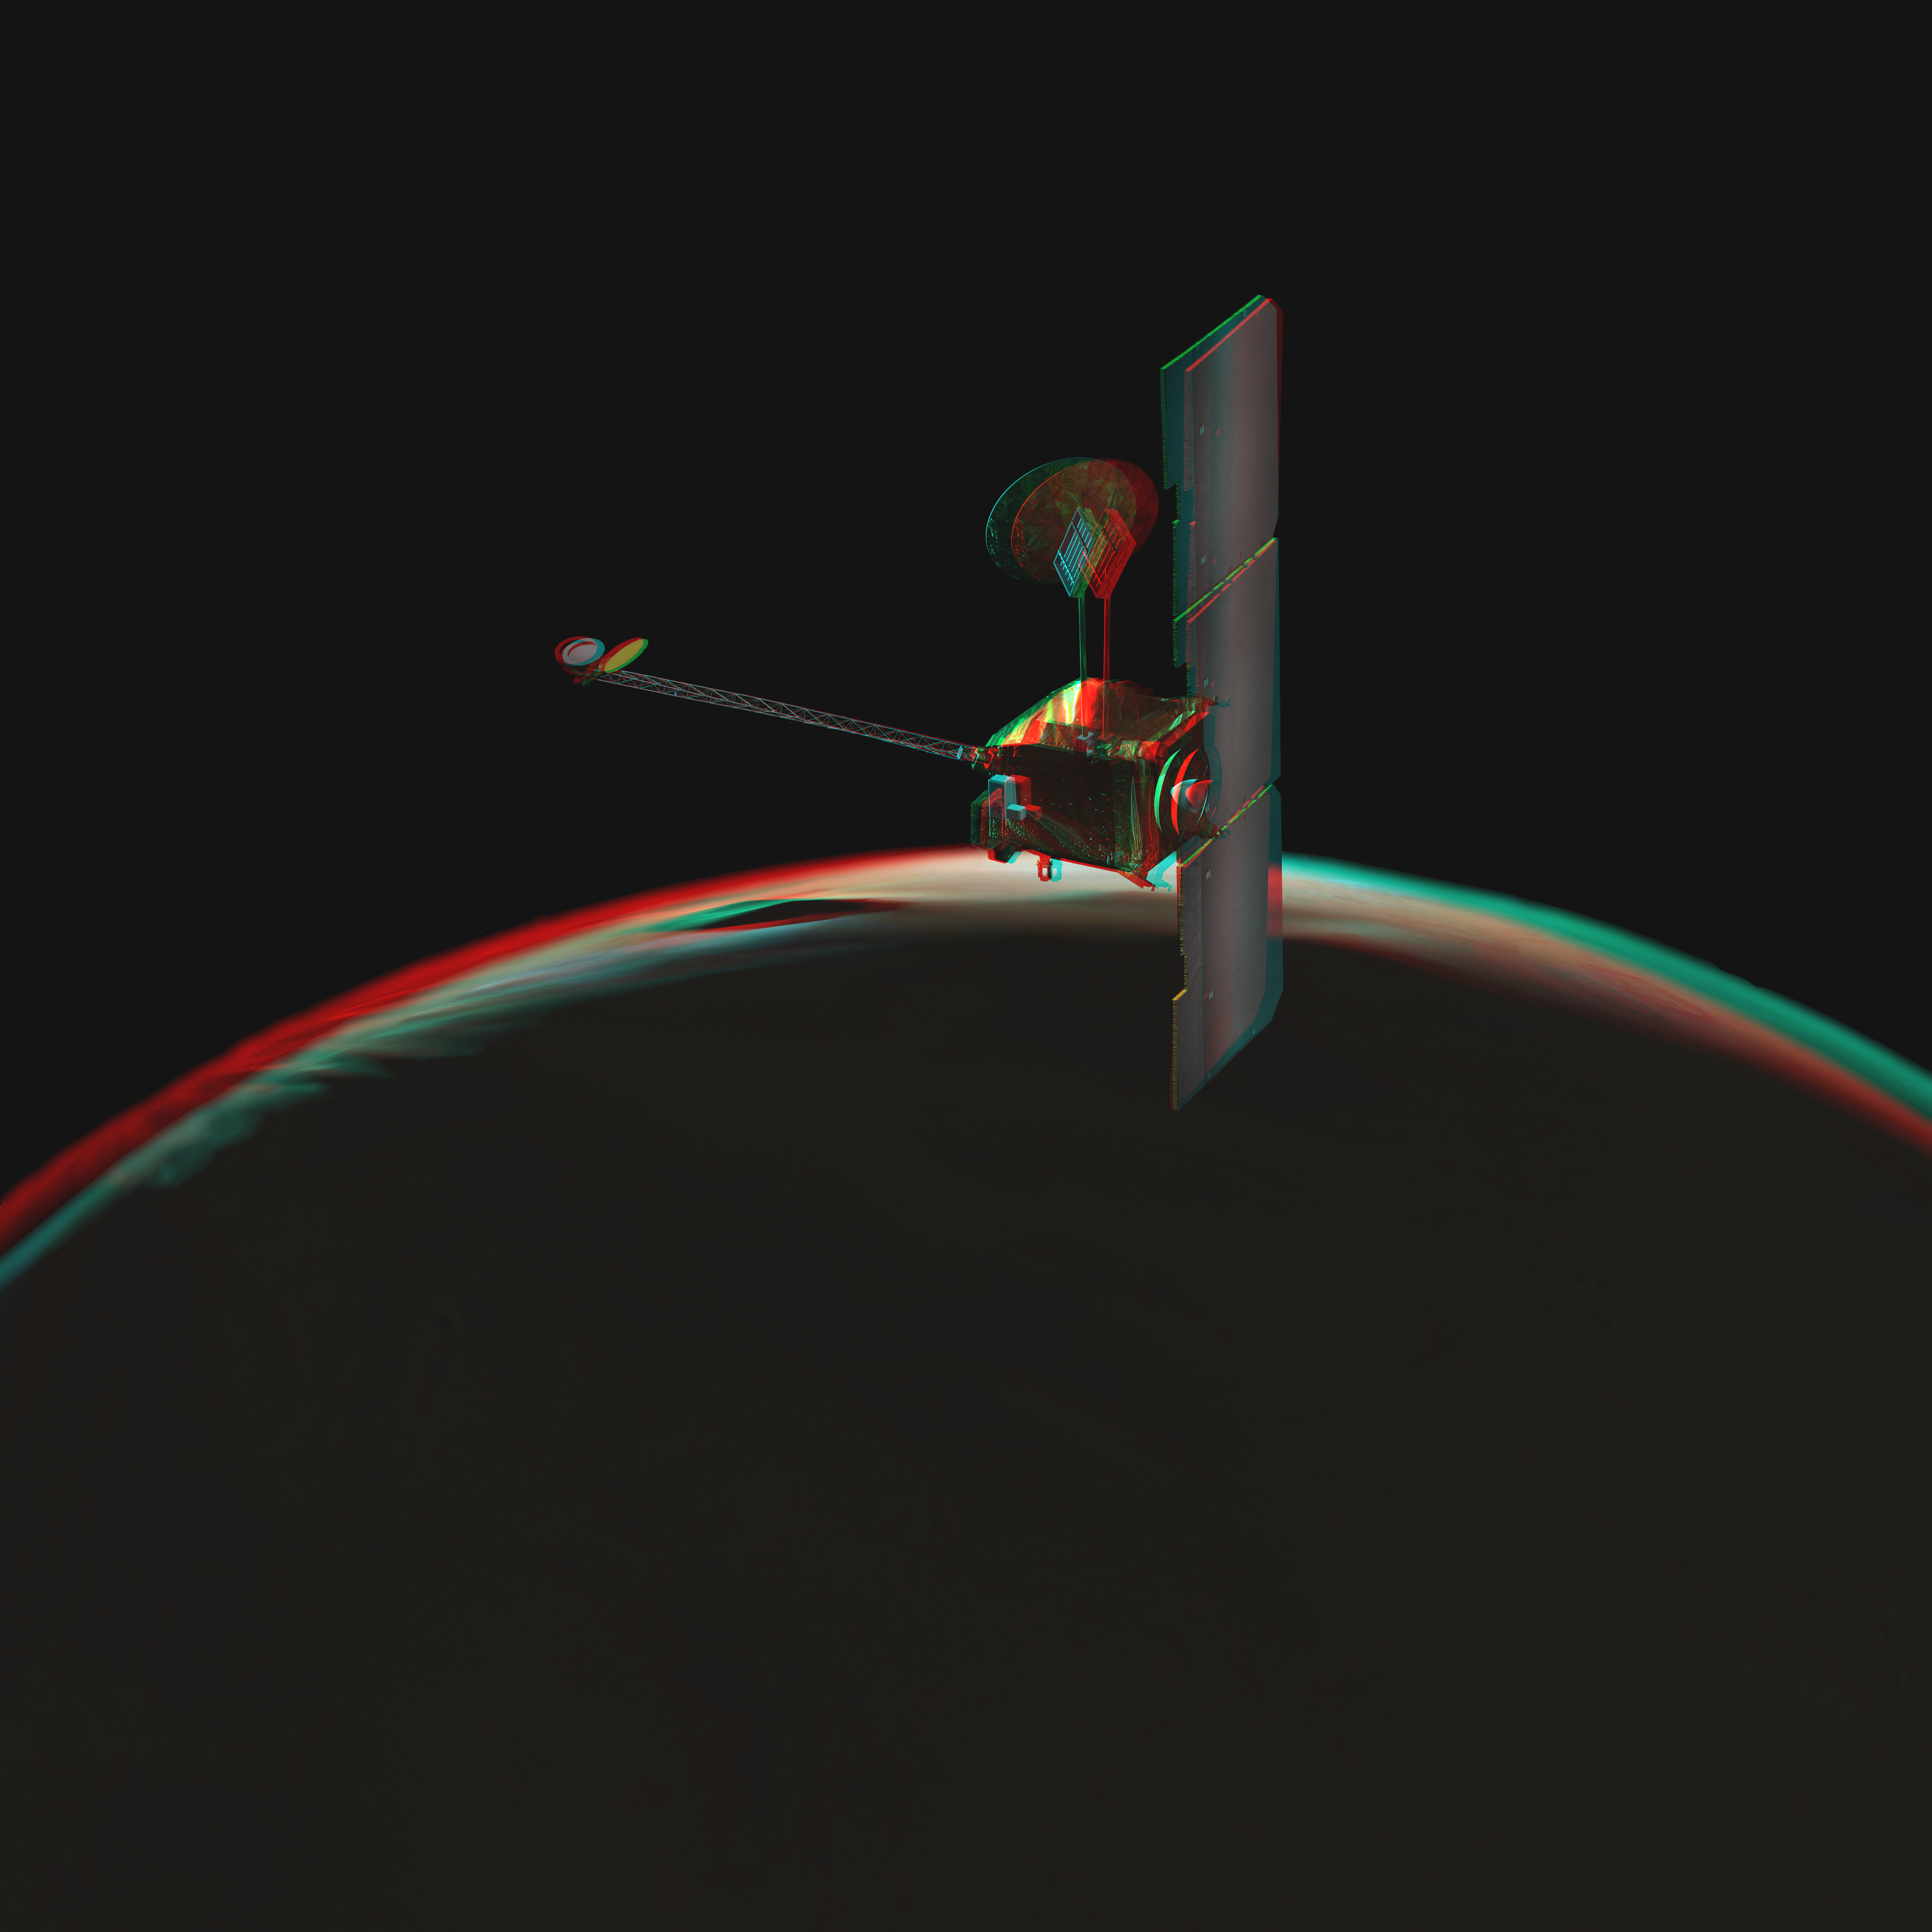

Odyssey over Martian Sunrise, 3-D (Artist Concept)

NASA’s Mars Odyssey spacecraft passes above a portion of the planet that is rotating into the sunlight in this artist’s concept illustration. This red-blue anaglyph artwork can be viewed in 3-D on your computer monitor or in color print form by wearing red-blue (cyan) 3-D glasses.

The spacecraft has been orbiting Mars since October 24, 2001.

NASA’s Jet Propulsion Laboratory manages the Mars Odyssey mission for the NASA Office of Space Science, Washington, D.C. Investigators at Arizona State University in Tempe, the University of Arizona in Tucson, and NASA’s Johnson Space Center, Houston, operate the science instruments. The gamma-ray spectrometer was provided by the University of Arizona in collaboration with the Russian Aviation and Space Agency and Institute for Space Research, which provided the high-energy neutron detector, and the Los Alamos National Laboratories, New Mexico, which provided the neutron spectrometer. Lockheed Martin Space Systems, Denver, is the prime contractor for the project, and developed and built the orbiter. Mission operations are conducted jointly from Lockheed Martin and from JPL, a division of the California Institute of Technology in Pasadena.

Credit: NASA/JPL